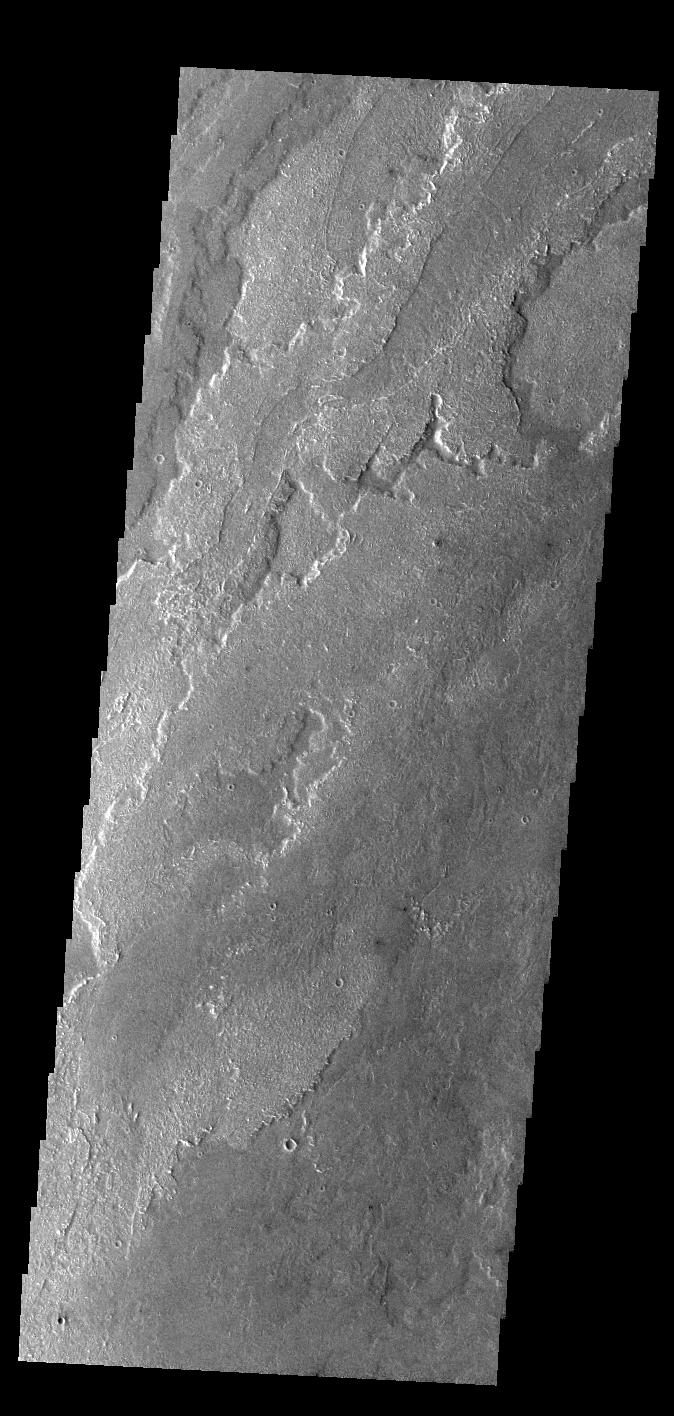

Daedalia Planum

Today’s VIS image shows a small portion of the immense lava flows that originated from Arsia Mons. Arsia Mons is the southernmost of the three large aligned volcanoes in the Tharsis region. Arsia Mons’ last eruption was 10s of million years ago. The different surface textures are created by differences in the lava viscosity and cooling rates. The lobate margins of each flow can be traced back to the start of each flow — or to the point where they are covered by younger flows. Flows in Daedalia Planum can be as long as 180 km.

Credit: NASA/JPL-Caltech/ASU